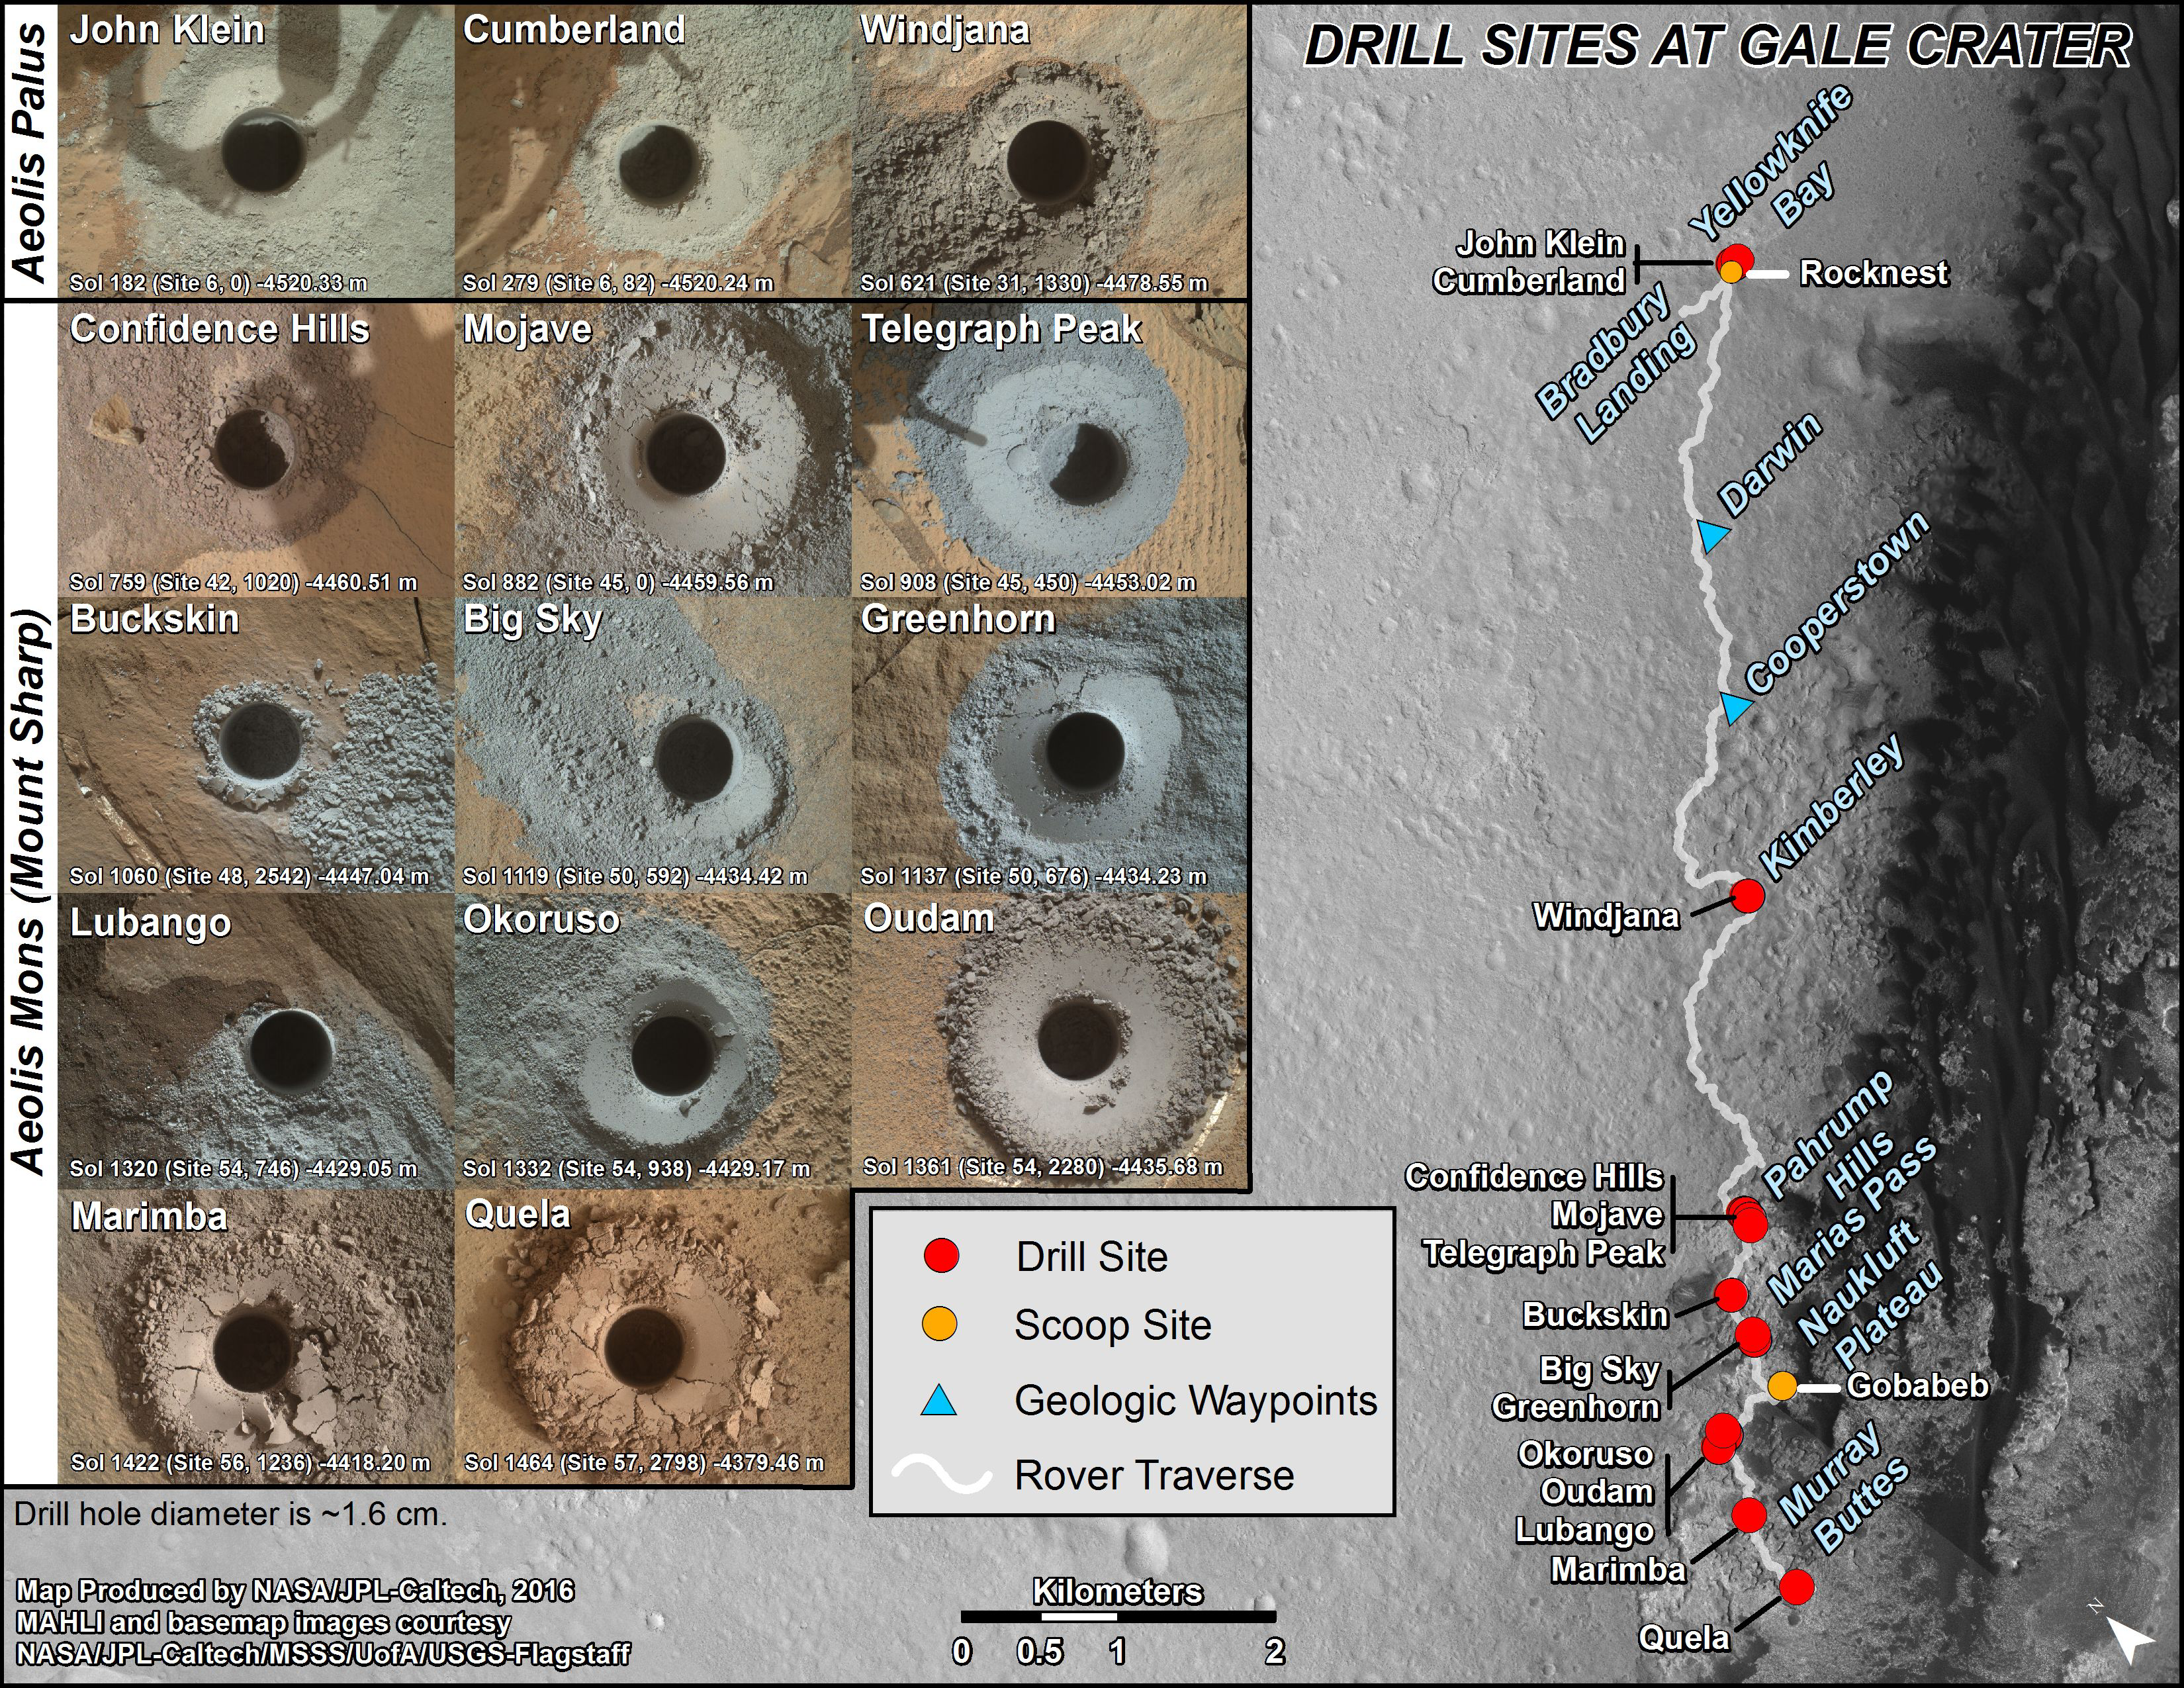

Curiosity’s First 16 Rock or Soil Sampling Sites on Mars

Photojournal Note: A newer version of this graphic can be seen at PIA23413.

This graphic maps locations of the sites where NASA’s Curiosity Mars rover collected its first 18 rock or soil samples for analysis by laboratory instruments inside the vehicle. It also presents images of the drilled holes where 14 rock-powder samples were acquired. Curiosity scooped two soil samples at each of the other two sites: Rocknest and Gobabeb.

The diameter of each drill hole is about 0.6 inch (1.6 centimeters), slightly smaller than a U.S. dime. The images used here are raw color, as recorded by the rover’s Mars Hand Lens Imager (MAHLI) camera. Notice the differences in color of the material at different drilling sites.

For the map, north is toward upper left corner. The scale bar represents 2 kilometers (1.2 miles). The base map is from the High Resolution Imaging Science Experiment (HiRISE) camera on NASA’s Mars Reconnaissance Orbiter.

The latest sample site included is “Quela,”where Curiosity drilled into bedrock of the Murray formation on Sept. 18, 2016, during the 1,464th Martian day, or sol, of the mission.

Curiosity landed in August 2012 on the plain (named Aeolis Palus) near Mount Sharp (or Aeolis Mons).

The drilling dates for the first 13 rock samples collected are, by location: “John Klein” on Feb. 8, 2013 (Sol 182); “Cumberland” on May 19, 2013 (Sol 279); “Windjana” on May 5, 2014 (Sol 621); “Confidence Hills” on Sept. 24, 2014 (Sol 759); “Mojave” on Jan. 29, 2015 (Sol 882); “Telegraph Peak” on Feb. 24, 2015 (Sol 908); “Buckskin” on July 30, 2015 (Sol 1060); “Big Sky” on Sept. 29, 2015 (Sol 1119); “Greenhorn” on Oct. 18, 2015 (Sol 1137); “Lubango” on April 23, 2016 (Sol 1320); “Okoruso” on May 5, 2016 (Sol 1332); “Oudam” on June 4, 2016 (Sol 1361); and “Marimba” on Aug. 6, 2106 (Sol 1422).

MAHLI was built by Malin Space Science Systems, San Diego. NASA’s Jet Propulsion Laboratory, a division of Caltech Pasadena, California, manages the Mars Science Lab0oratory Project for the NASA Science Mission Directorate, Washington. JPL designed and built the project’s Curiosity rover.

Credit: NASA/JPL-Caltech/MSSS/UA